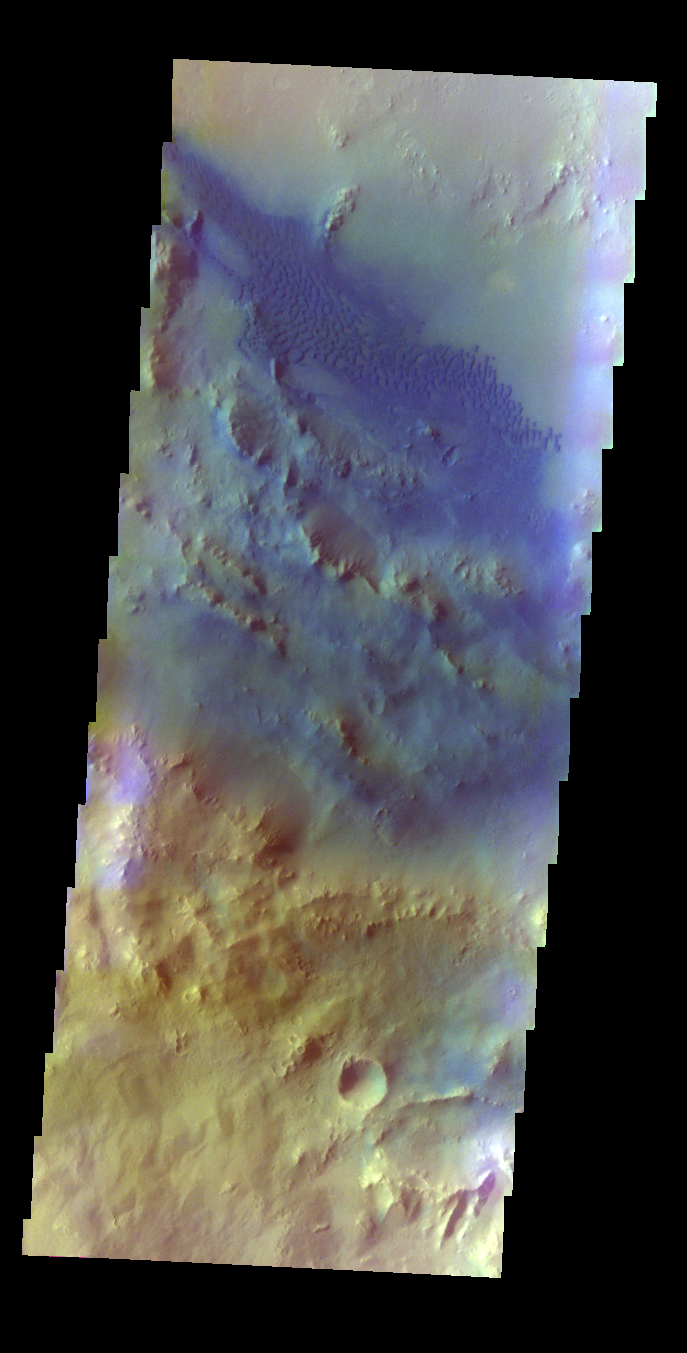

Pettit Crater – False Color

The THEMIS VIS camera contains 5 filters. The data from different filters can be combined in multiple ways to create a false color image. These false color images may reveal subtle variations of the surface not easily identified in a single band image. Today’s false color image shows dunes on the floor of Pettit Crater.

Credit: NASA/JPL-Caltech/ASU